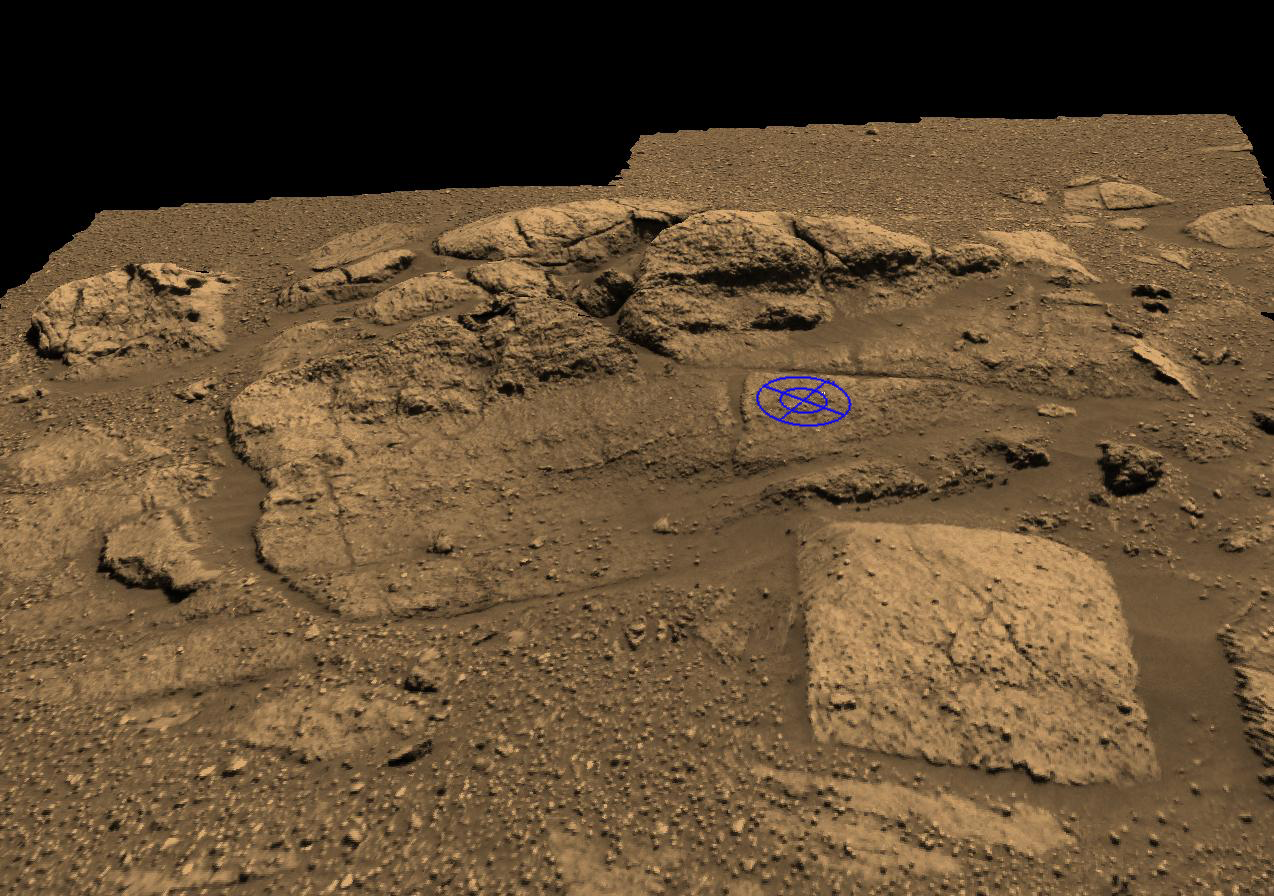

Plotting and Scheming

These two graphics are planning tools used by Mars Exploration Rover engineers to plot and scheme the perfect location to place the rock abrasion tool on the rock collection dubbed “El Capitan” near Opportunity’s landing site. “El Capitan” is located within a larger outcrop nicknamed “Opportunity Ledge.”

The rover visualization team from NASA Ames Research Center, Moffett Field, Calif., initiated the graphics by putting two panoramic camera images of the “El Capitan” area into their three-dimensional model. The rock abrasion tool team from Honeybee Robotics then used the visualization tool to help target and orient their instrument on the safest and most scientifically interesting locations. The blue circle represents one of two current targets of interest, chosen because of its size, lack of dust, and most of all its distinct and intriguing geologic features. To see the second target location, see the image titled “Plotting and Scheming.”

The rock abrasion tool is sensitive to the shape and texture of a rock, and must safely sit within the “footprint” indicated by the blue circles. The rock area must be large enough to fit the contact sensor and grounding mechanism within the area of the outer blue circle, and the rock must be smooth enough to get an even grind within the abrasion area of the inner blue circle. If the rock abrasion tool were not grounded by its support mechanism or if the surface were uneven, it could “run away” from its target. The rock abrasion tool is location on the rover’s instrument deployment device, or arm.

Over the next few martian days, or sols, the rover team will use these and newer, similar graphics created with more recent, higher-resolution panoramic camera images and super-spectral data from the miniature thermal emission spectrometer. These data will be used to pick the best spots to apply the rock abrasion tool on two very distinct areas of “El Capitan.” The upper and lower portions of “El Capitan” have different textures, and both areas should provide distinct and unique clues about the history of Mars. The rock abrasion tool will also enter the target areas from different perspectives, creating unique views simply by the way they grind into the different areas of the rocks. For the current upper target (Fig. 1), the rock abrasion tool would go into the rock as if from the side of a layered cake, while at the bottom target (Fig. 2), the instrument would enter from above as if going down the middle of a cake.

“El Capitan” was named after a mountain in Texas, but on Mars, it is about 10 centimeters (4 inches) high. Scientists are eager to use the rock abrasion tool to peer deeper into the history of the formation of “El Capitan,” and the team will spend multiple sols taking pre- and post-measurements of the rock targets. Opportunity will spend one sol moving in between target locations.

Credit: NASA/JPL/Cornell/Ames/Honeybee Robotics